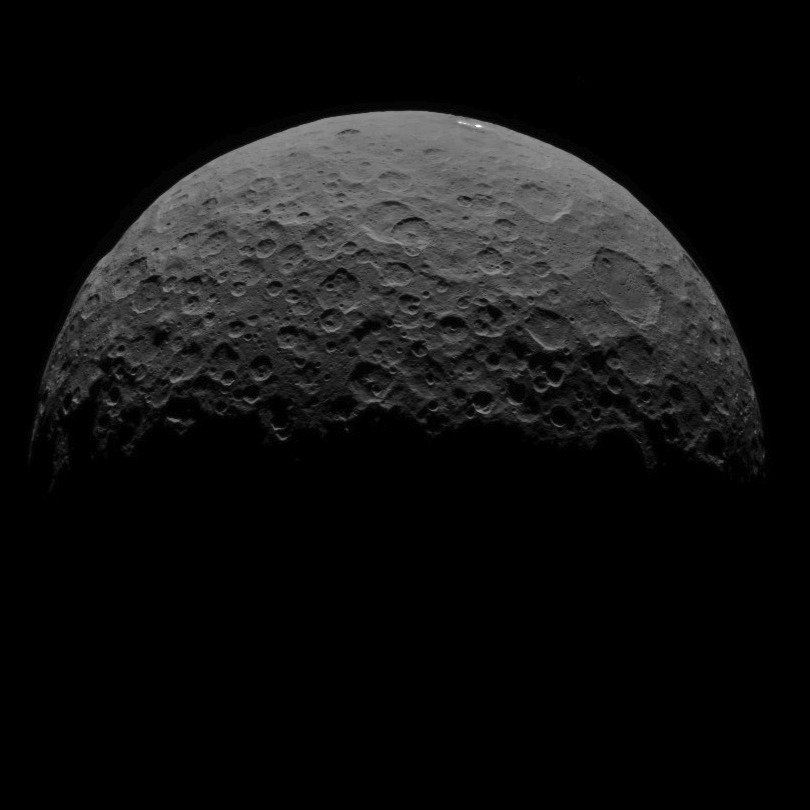

Dawn RC3 Image 16

This image of Ceres is part of a sequence taken by NASA’s Dawn spacecraft on May 1, 2015, from a distance of 8,400 miles (13,600 kilometers).

Dawn’s mission is managed by JPL for NASA’s Science Mission Directorate in Washington. Dawn is a project of the directorate’s Discovery Program, managed by NASA’s Marshall Space Flight Center in Huntsville, Alabama. UCLA is responsible for overall Dawn mission science. Orbital ATK, Inc., in Dulles, Virginia, designed and built the spacecraft. The German Aerospace Center, the Max Planck Institute for Solar System Research, the Italian Space Agency and the Italian National Astrophysical Institute are international partners on the mission team.

Credit: NASA/JPL-Caltech/UCLA/MPS/DLR/IDA